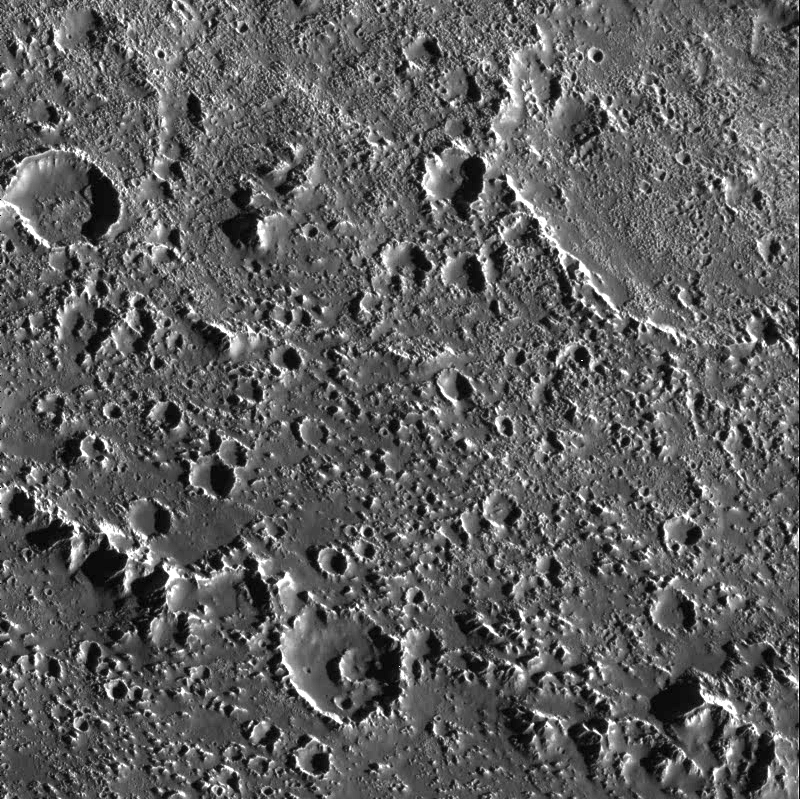

Textured Terrain in Callisto’s Asgard Basin

This fascinating region of Jupiter’s icy moon, Callisto, shows the transition from the inner part of an enormous impact basin, Asgard, to the outer “surrounding plains.” Small, bright, fine textured, closely spaced bumps appear throughout the inner part of the basin (top of image) and create a more fine textured appearance than that seen on many of the other inter-crater plains on Callisto. At low resolution, these icy bumps make Asgard’s center brighter than the surrounding terrain. What caused the bumps to form is still unknown, but they are associated clearly with the impact that formed Asgard.

The ridge that cuts diagonally across the lower left corner is one of many giant concentric rings that extend for hundreds of kilometers outside Asgard’s center. Exterior to the ring (lower left corner), Callisto’s surface changes significantly. Still peppered with craters, the number of icy bumps decreases while their average size increases. The fine texture is not as visible in the middle of the image. One explanation is that material from raised features (such as the ridge) may slide down slope and cover small scale features. Such images of Callisto help us understand the dynamics of giant impacts into icy surfaces, and how the large structures change with time.

North is to the top of the picture. The image, centered at 27.1 degrees north latitude and 142.3 degrees west longitude, covers an area approximately 80 kilometers (50 miles) by 90 kilometers (55 miles). The resolution is about 90 meters (295 feet) per picture element. The image was taken on September 17th, 1997 at a range of 9200 kilometers (5700 miles) by the Solid State Imaging (SSI) system on NASA’s Galileo spacecraft during its tenth orbit of Jupiter.

The Jet Propulsion Laboratory, Pasadena, CA manages the Galileo mission for NASA’s Office of Space Science, Washington, DC.

Credit: NASA/JPL